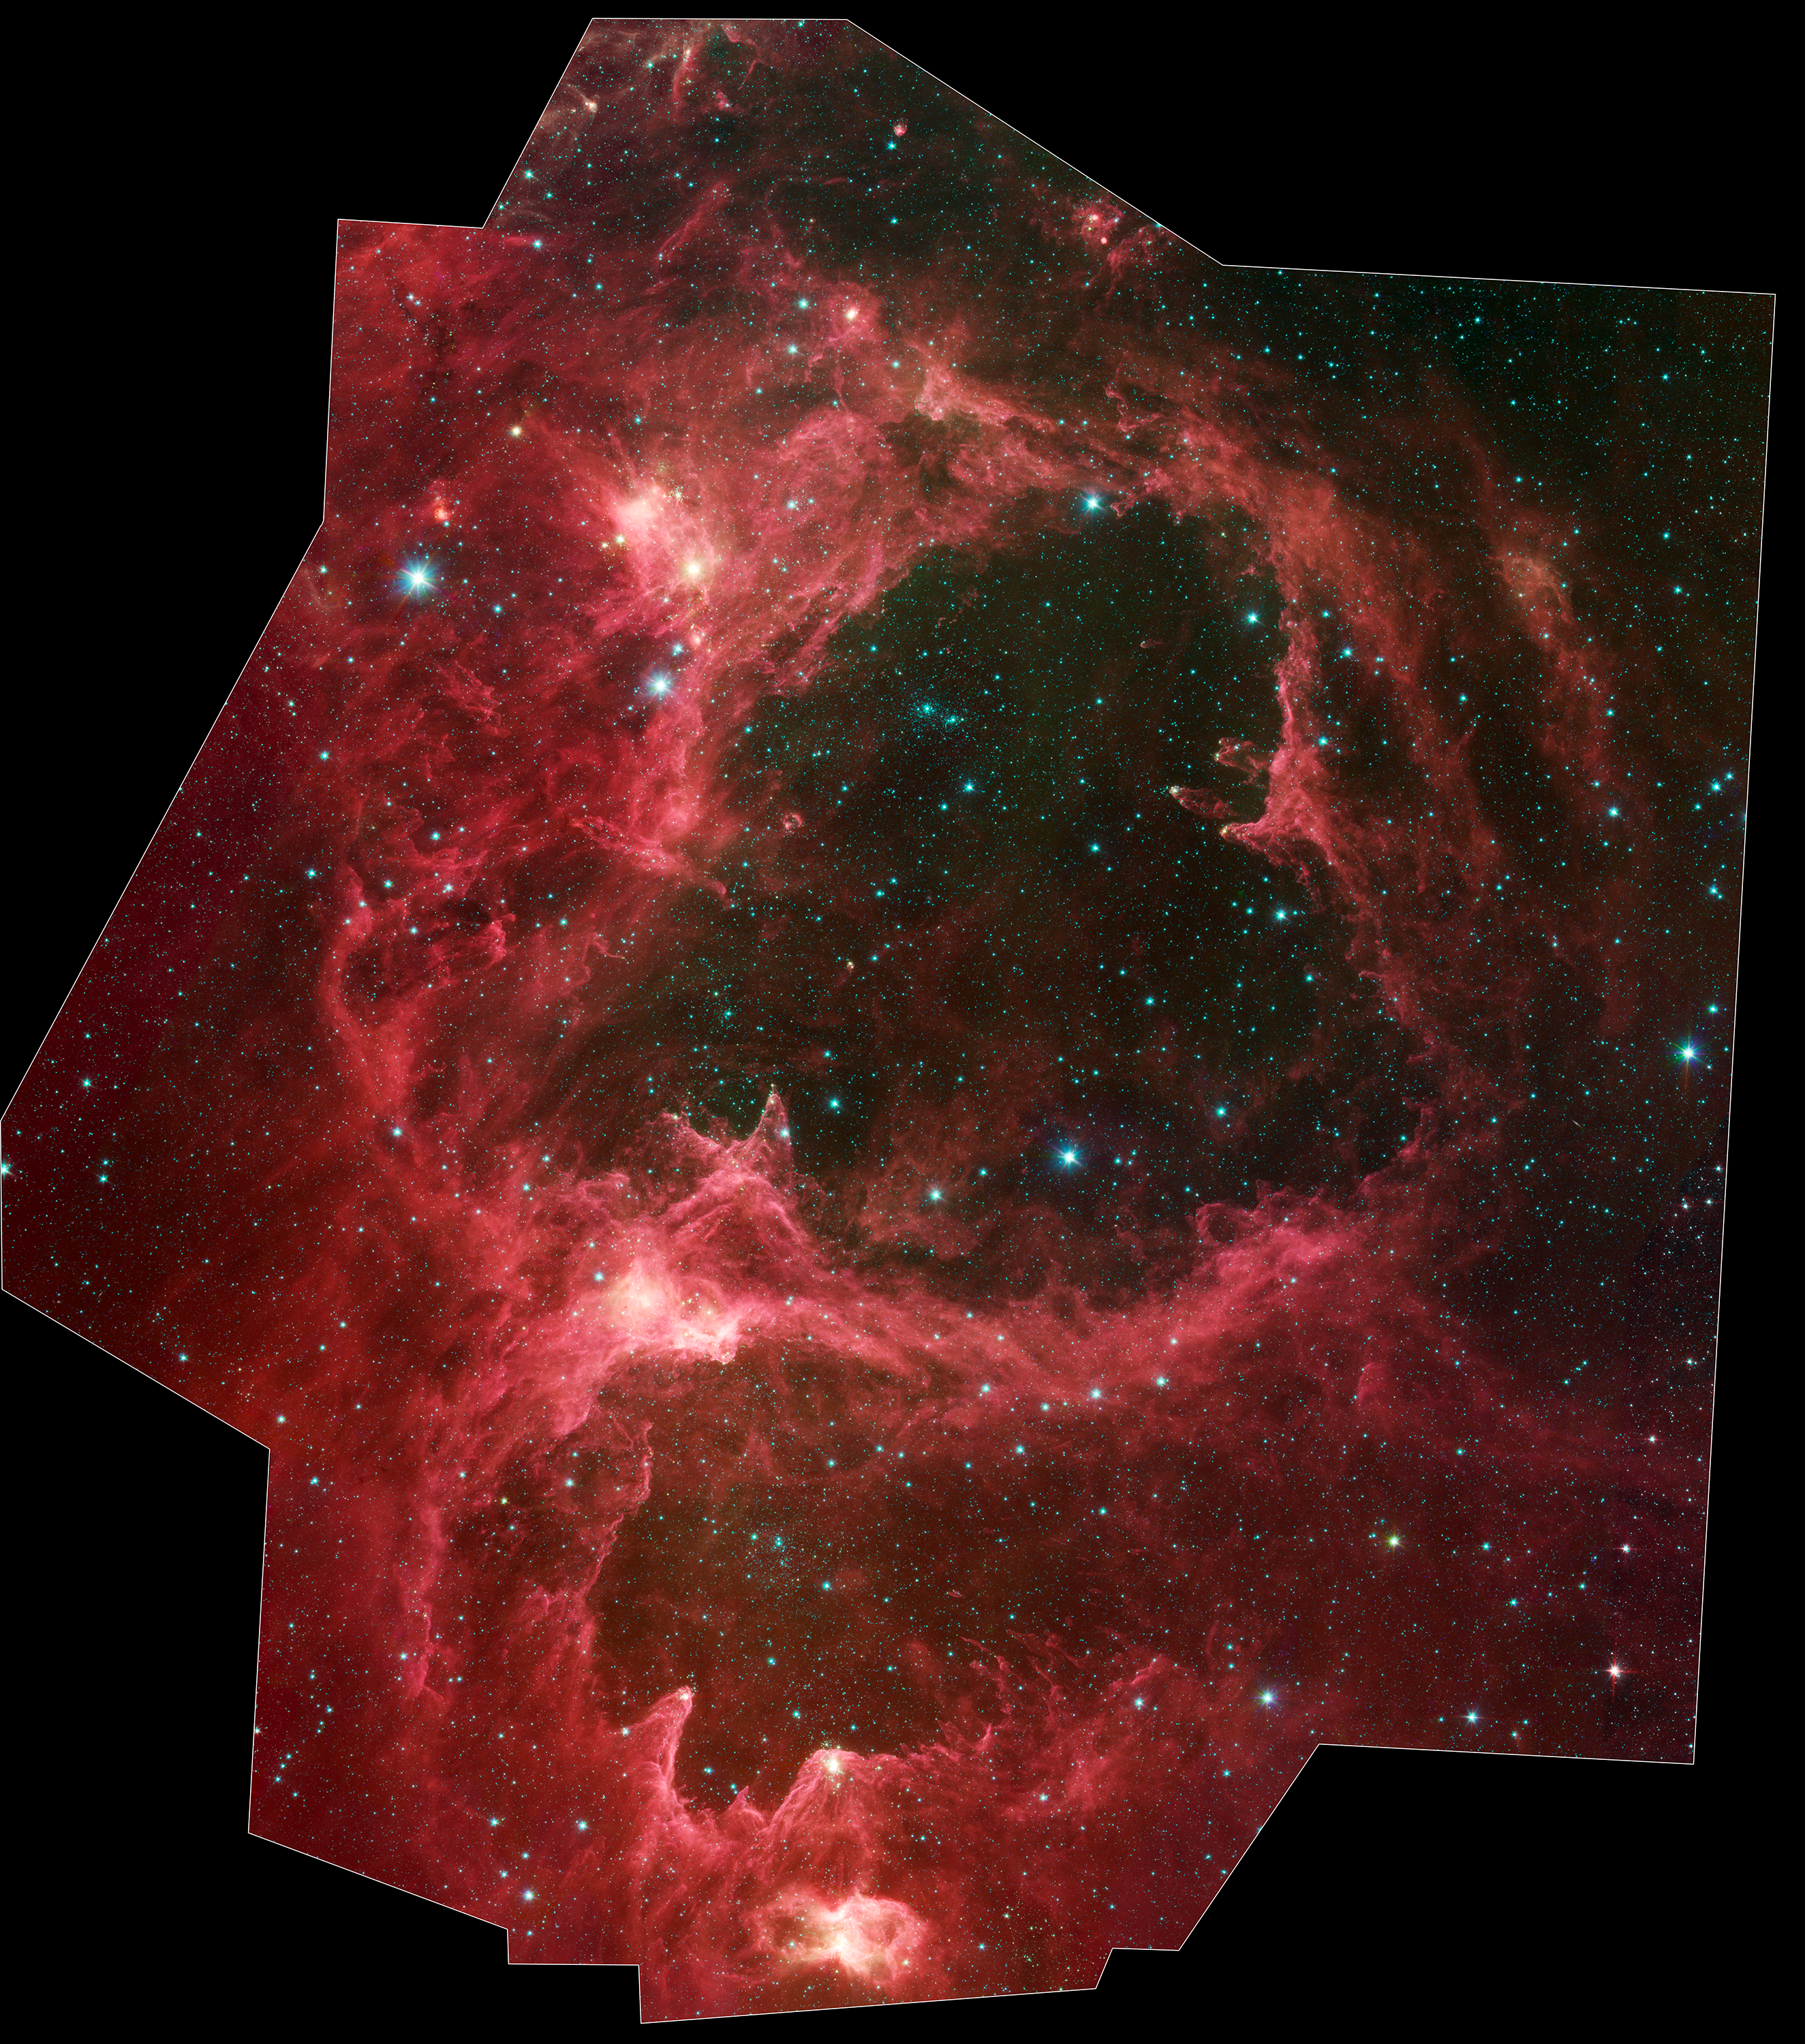

W5 Star Formation Region

Generations of stars can be seen in this new infrared portrait from NASA's Spitzer Space Telescope. In this wispy star-forming region, called W5, the oldest stars can be seen as blue dots in the centers of the two hollow cavities (other blue dots are background and foreground stars not associated with the region). Younger stars line the rims of the cavities, and some can be seen as dots at the tips of the elephant-trunk-like pillars. The white knotty areas are where the youngest stars are forming.

W5 spans an area of sky equivalent to four full moons and is about 6,500 light-years away in the constellation Cassiopeia. The Spitzer picture was taken over a period of 24 hours.

Like other massive star-forming regions, such as Orion and Carina, W5 contains large cavities that were carved out by radiation and winds from the region's most massive stars. According to the theory of triggered star-formation, the carving out of these cavities pushes gas together, causing it to ignite into successive generations of new stars.

This image contains some of the best evidence yet for the triggered star-formation theory. Scientists analyzing the photo have been able to show that the ages of the stars become progressively and systematically younger with distance from the center of the cavities.

This picture was taken with Spitzer's infrared array camera. It is a four-color composite, in which light with a wavelength of 3.6 microns is blue; 4.5-micron light is green; 5.8-micron light is orange; and 8-micron light is red.

Credit: NASA/JPL-Caltech/L. Allen & X. Koenig (Harvard-Smithsonian CfA)